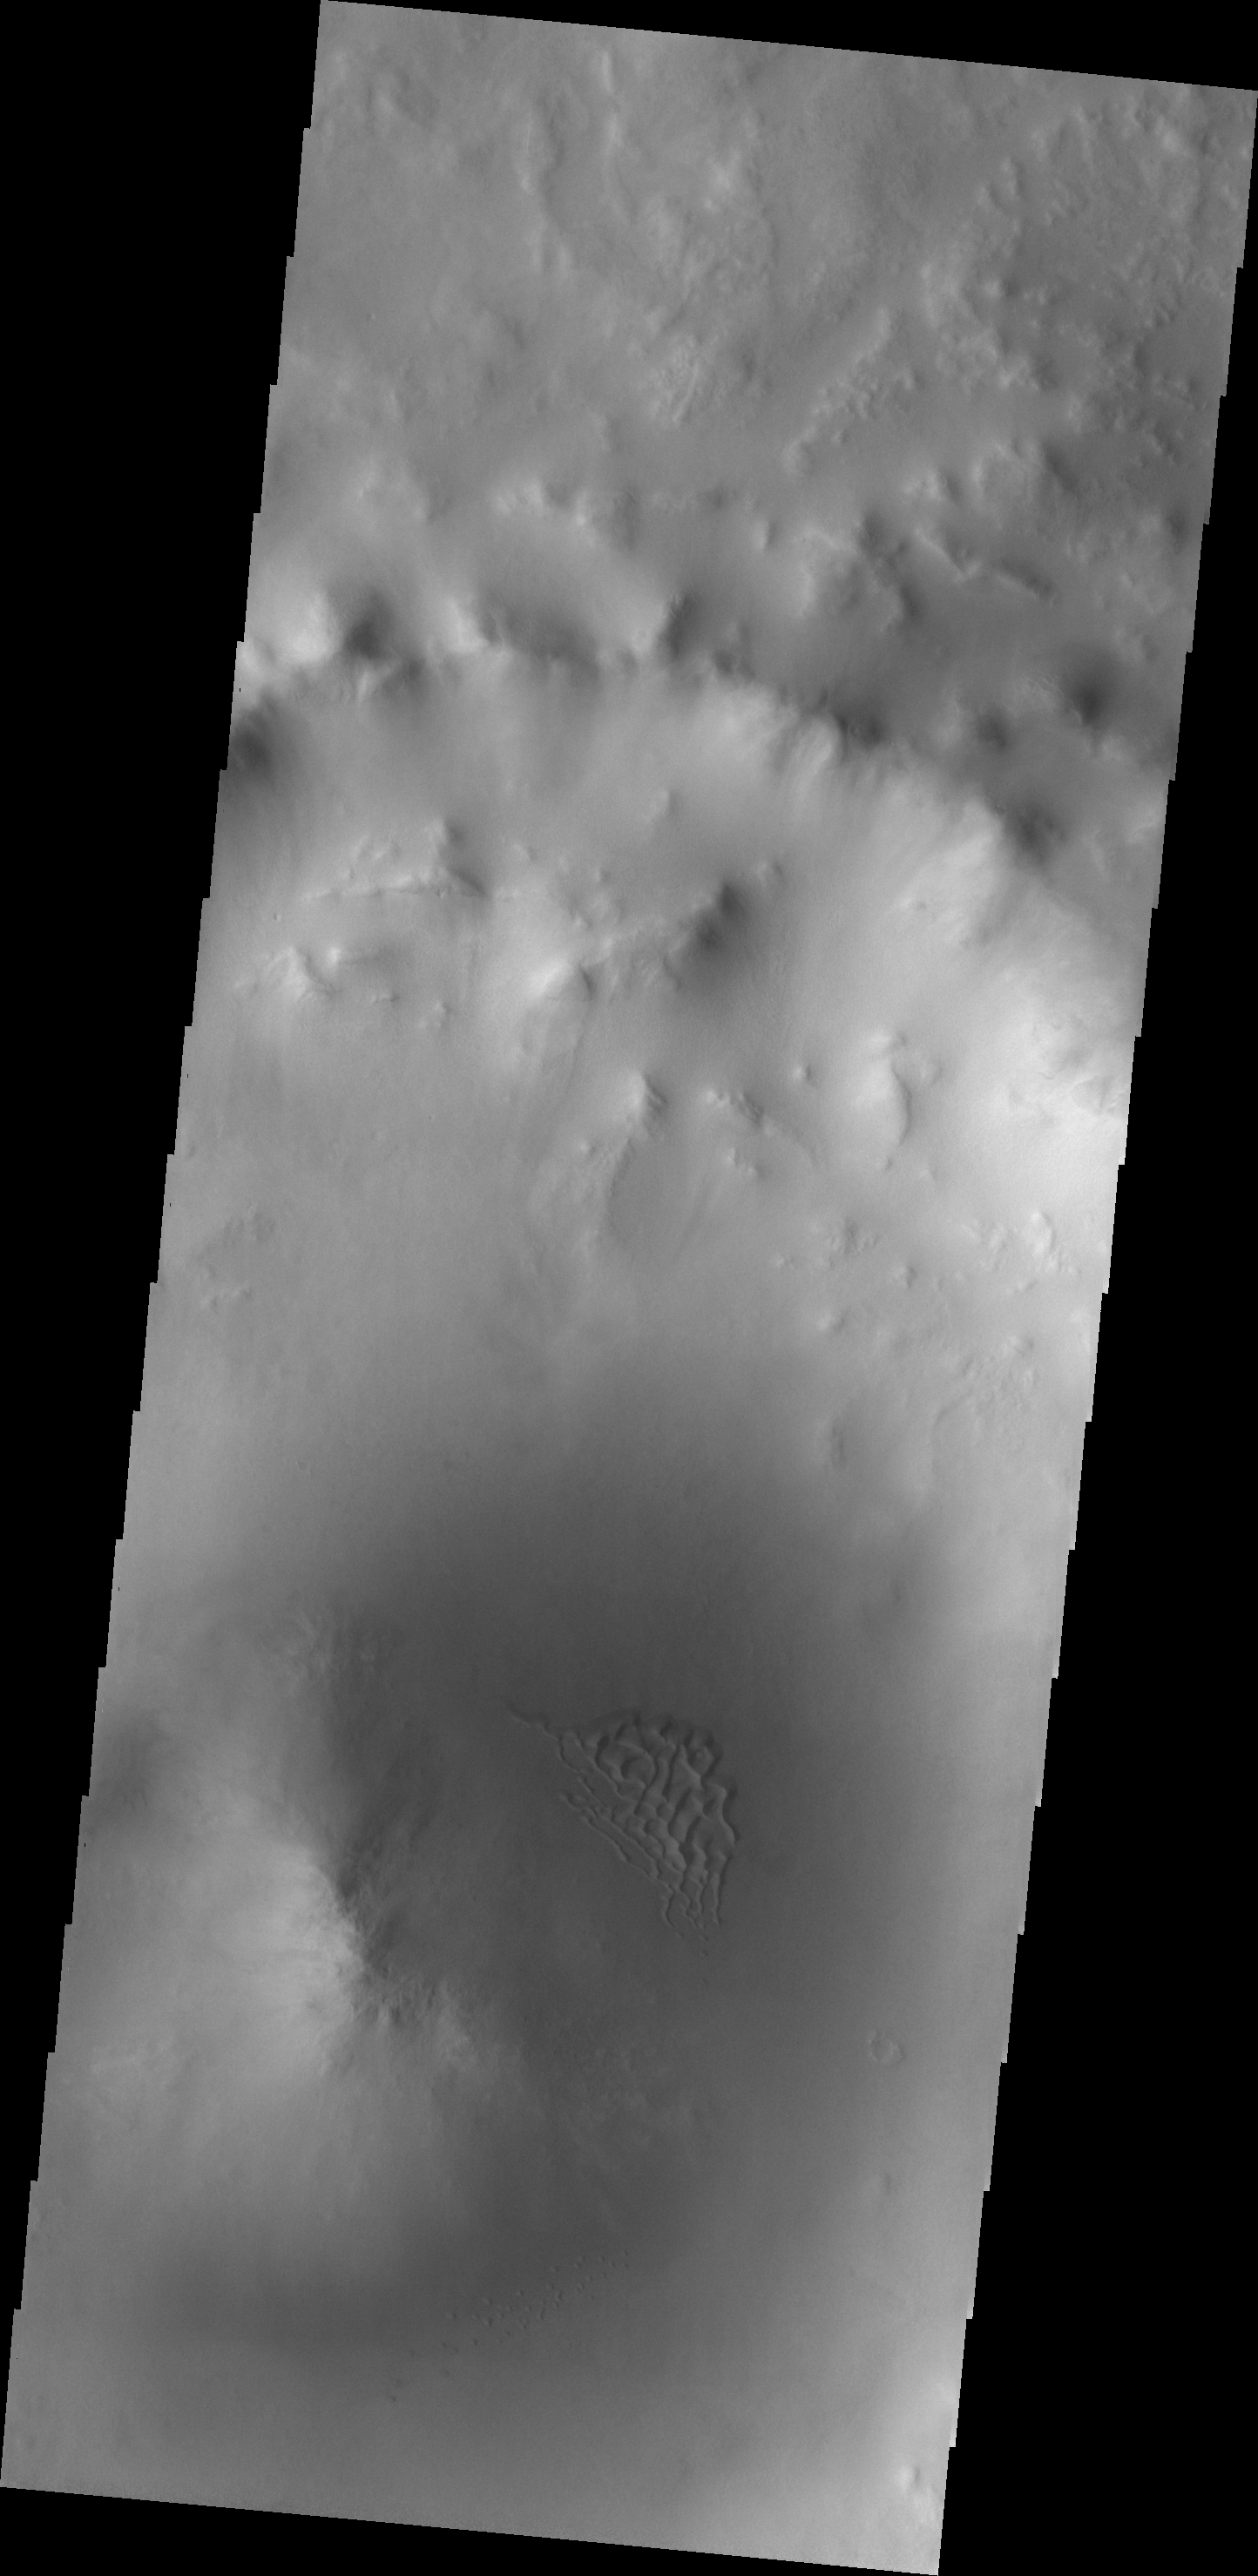

Dunes

The dunes in this image are located in an unnamed crater in western Utopia Plainitia.

Image information: VIS instrument. Latitude 58.2N, Longitude 58.9E. 19 meter/pixel resolution.

Please see the THEMIS Data Citation Note for details on crediting THEMIS images.

Note: this THEMIS visual image has not been radiometrically nor geometrically calibrated for this preliminary release. An empirical correction has been performed to remove instrumental effects. A linear shift has been applied in the cross-track and down-track direction to approximate spacecraft and planetary motion. Fully calibrated and geometrically projected images will be released through the Planetary Data System in accordance with Project policies at a later time.

NASA’s Jet Propulsion Laboratory manages the 2001 Mars Odyssey mission for NASA’s Office of Space Science, Washington, D.C. The Thermal Emission Imaging System (THEMIS) was developed by Arizona State University, Tempe, in collaboration with Raytheon Santa Barbara Remote Sensing. The THEMIS investigation is led by Dr. Philip Christensen at Arizona State University. Lockheed Martin Astronautics, Denver, is the prime contractor for the Odyssey project, and developed and built the orbiter. Mission operations are conducted jointly from Lockheed Martin and from JPL, a division of the California Institute of Technology in Pasadena.

Credit: NASA/JPL/ASU